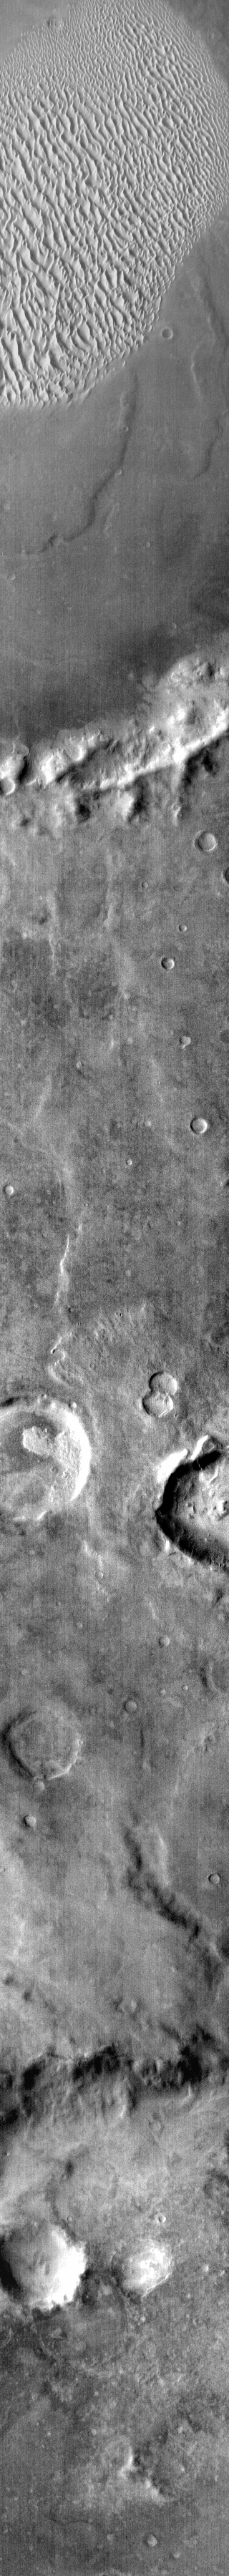

Warm Sand

This infrared image covers a portion of the surface of Mars north of Proctor Crater. The sand dunes in the bottom of the crater at the top of the image show up bright in this daytime infrared image because they are warm. The dunes are dark in color. The THEMIS infrared camera is used to detect surface and atmospheric temperatures.

Image information: IR instrument. Latitude -50.1N, Longitude 30.1E. 96 meter/pixel resolution.

Please see the THEMIS Data Citation Note for details on crediting THEMIS images.

Note: this THEMIS visual image has not been radiometrically nor geometrically calibrated for this preliminary release. An empirical correction has been performed to remove instrumental effects. A linear shift has been applied in the cross-track and down-track direction to approximate spacecraft and planetary motion. Fully calibrated and geometrically projected images will be released through the Planetary Data System in accordance with Project policies at a later time.

NASA’s Jet Propulsion Laboratory manages the 2001 Mars Odyssey mission for NASA’s Office of Space Science, Washington, D.C. The Thermal Emission Imaging System (THEMIS) was developed by Arizona State University, Tempe, in collaboration with Raytheon Santa Barbara Remote Sensing. The THEMIS investigation is led by Dr. Philip Christensen at Arizona State University. Lockheed Martin Astronautics, Denver, is the prime contractor for the Odyssey project, and developed and built the orbiter. Mission operations are conducted jointly from Lockheed Martin and from JPL, a division of the California Institute of Technology in Pasadena.

Credit: NASA/JPL/ASU